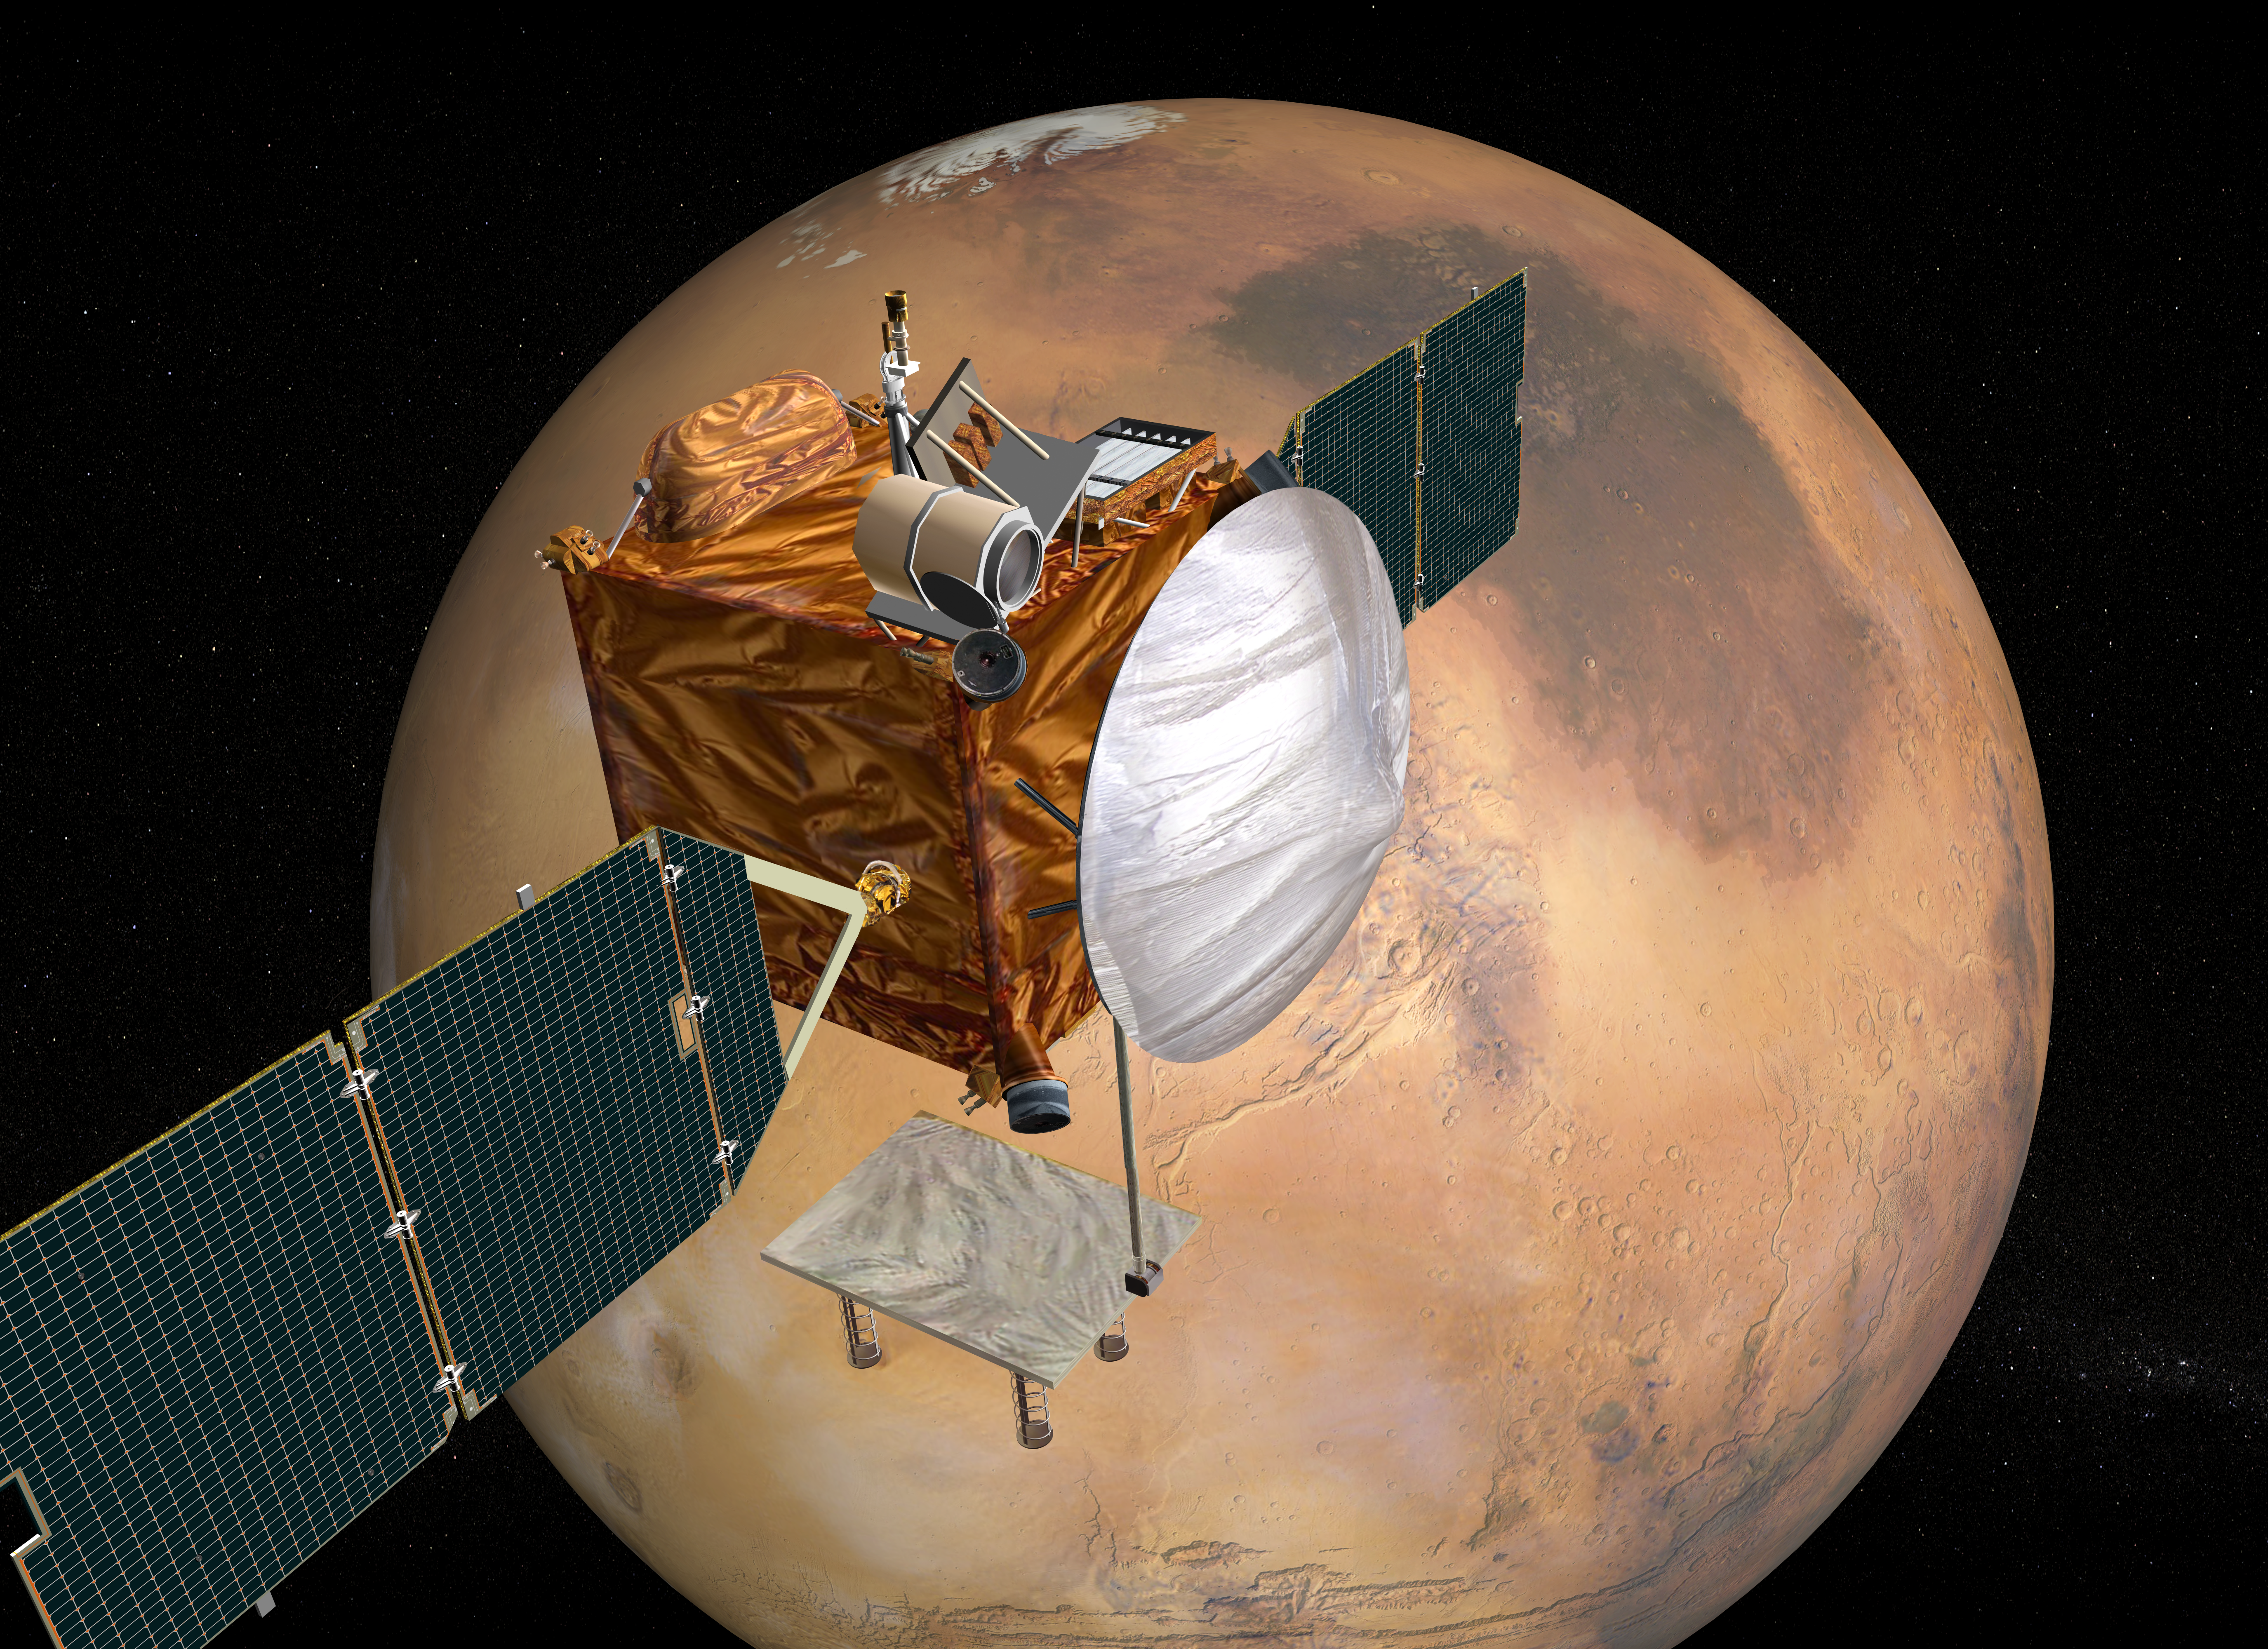

Mars Telecommunications Orbiter, Artist’s Concept

This illustration depicts a concept for NASA’s Mars Telecommunications Orbiter in flight around Mars. The orbiter is in development to be the first spacecraft with a primary function of providing communication links while orbiting a foreign planet. The project’s plans call for launch in September 2009, arrival at Mars in August 2010 and a mission of six to 10 years while in orbit. Mars Telecommunication Orbiter would serve as the Mars hub for an interplanetery Internet, greatly increasing the information payoff from other future Mars missions. The mission is designed to orbit Mars more than 10 times farther from the planet than orbiters dedicated primarily to science. The high-orbit design minimizes the time that Mars itself blocks the orbiter from communicating with Earth and maximizes the time that the orbiter is above the horizon — thus capable of communications relay — for rovers and stationary landers on Mars’ surface.

Credit: NASA/JPL